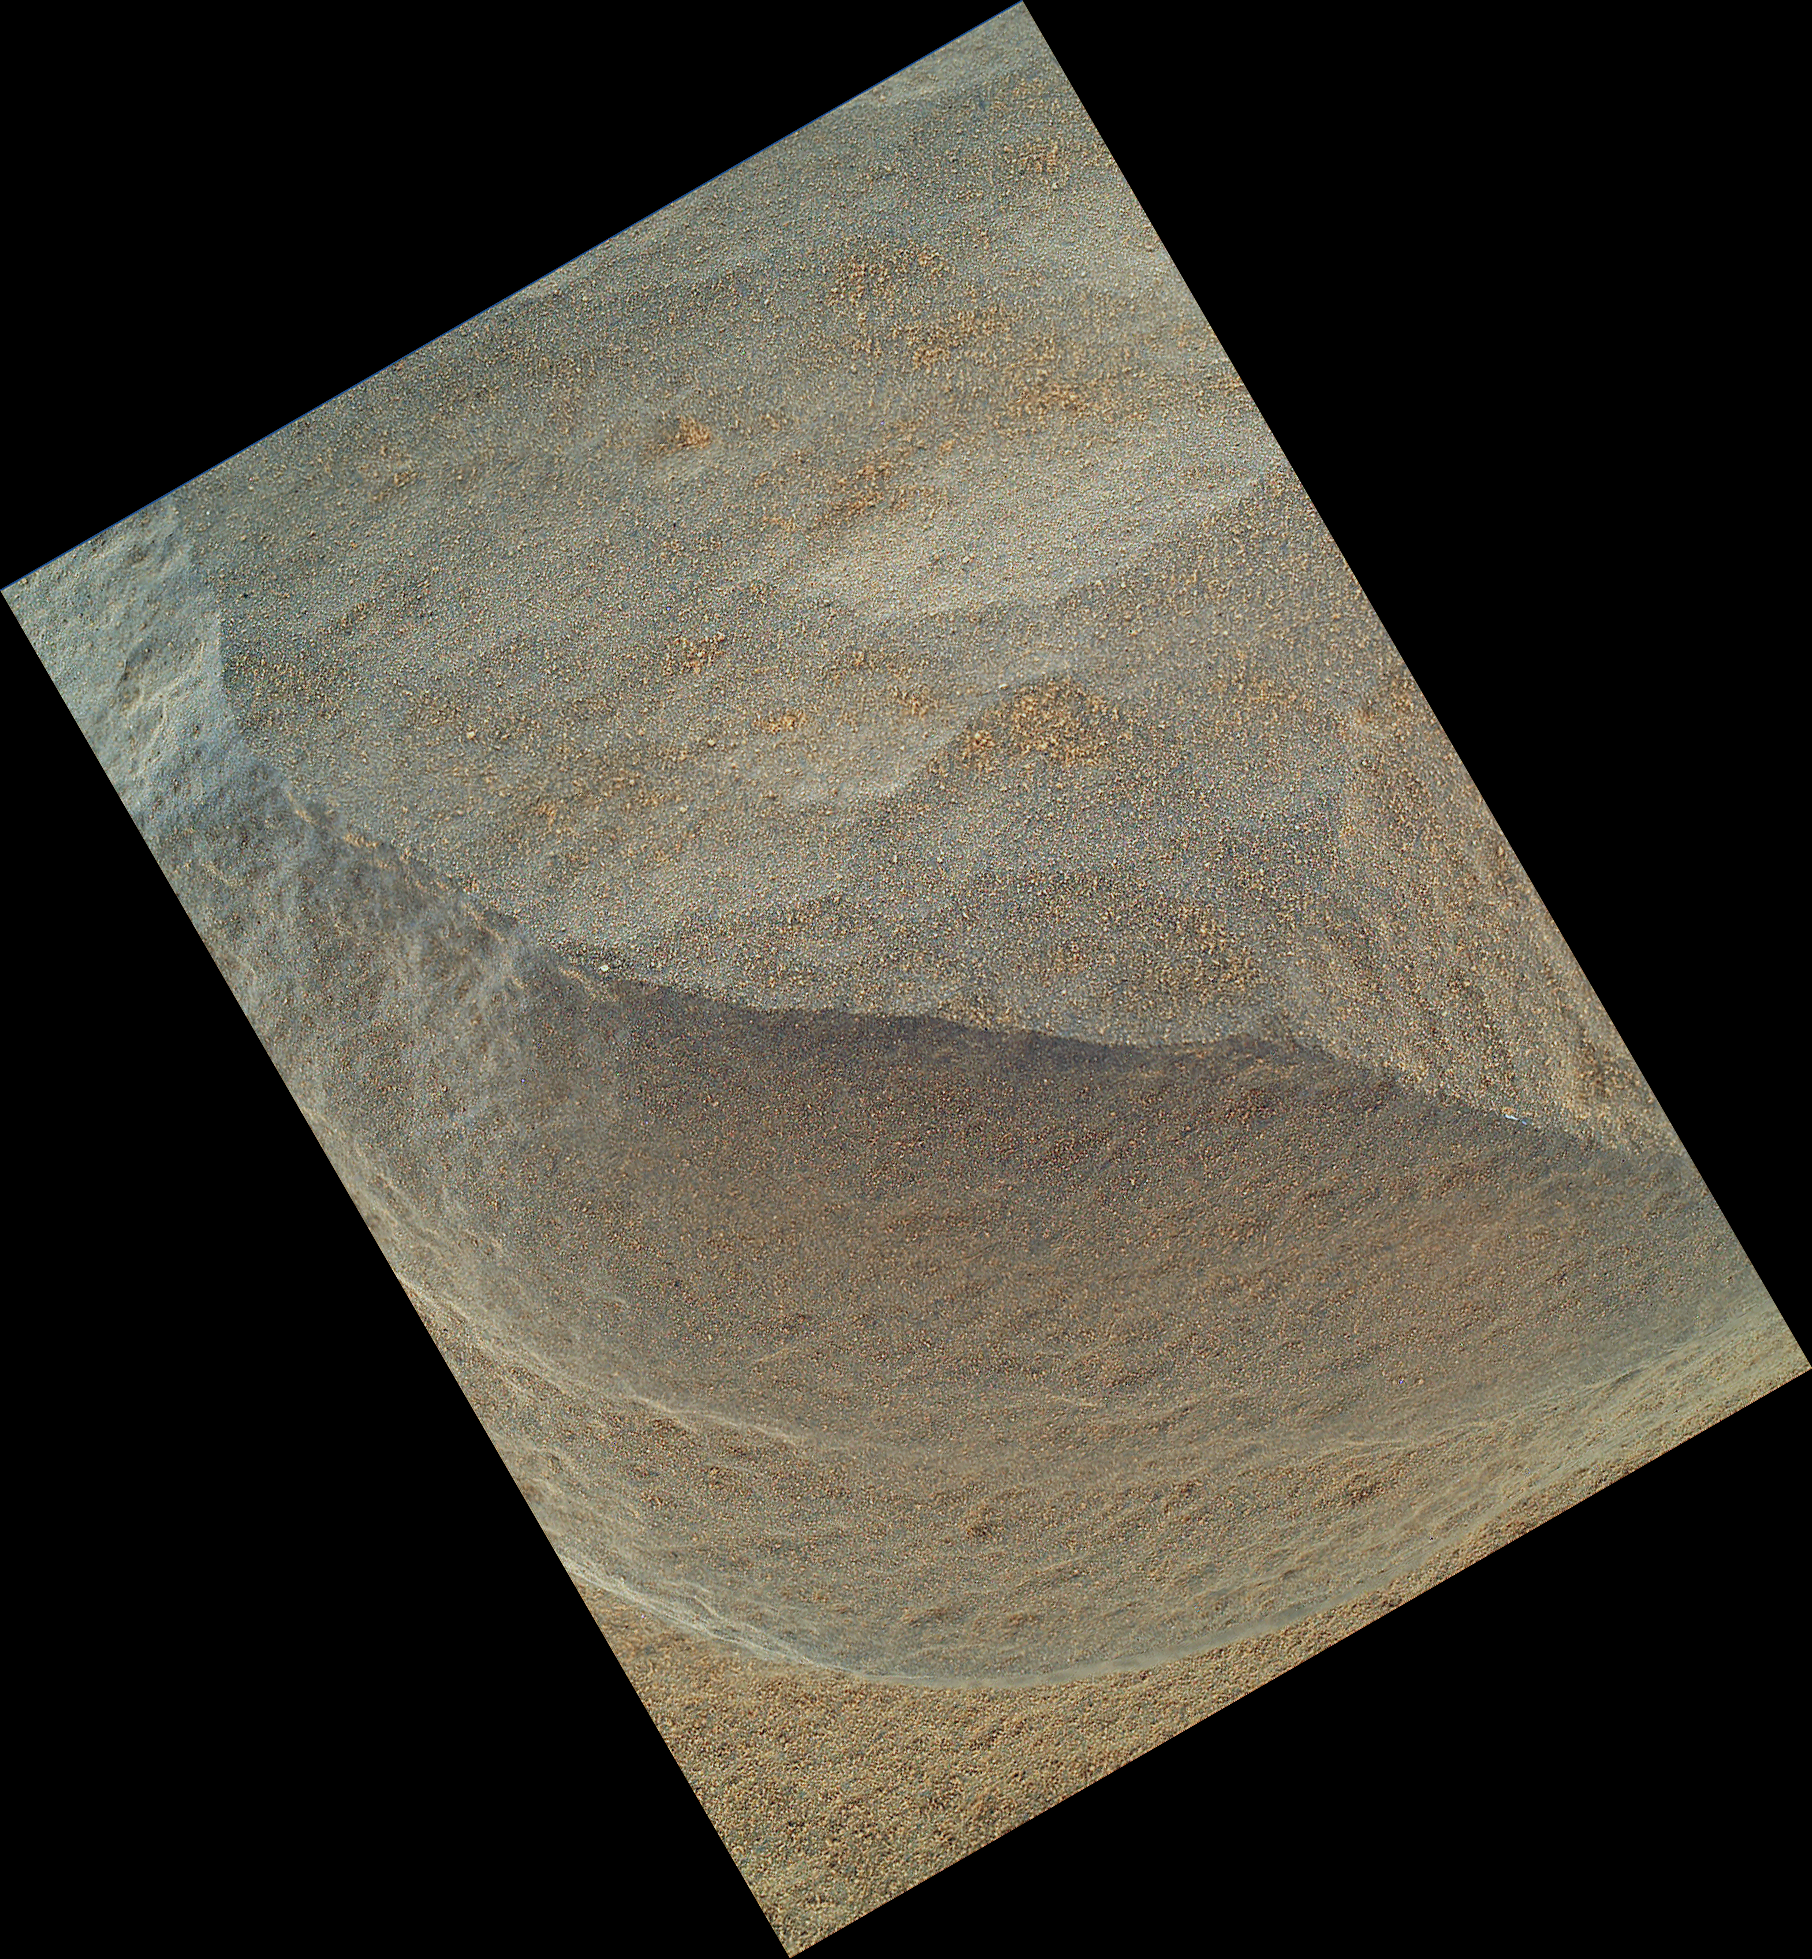

‘Bathurst Inlet’ Rock on Curiosity’s Sol 54, Close-Up View

This is the highest-resolution view that the Mars Hand Lens Imager (MAHLI) on NASA’s Mars rover Curiosity acquired of the top of a rock called “Bathurst Inlet.” The rover’s arm held the camera with the lens only about 1.6 inches (4 centimeters) from the rock. The view covers an area roughly 1.3 inches by 1 inch (3.3 centimeters by 2.5 centimeters). At this distance, the camera provides resolution of 21 microns per pixel. For comparison, the typical resolution in images from the Microscopic Imager cameras on earlier-generation Mars rovers Spirit and Opportunity is about 31 microns per pixel.

This is a merged-focus view combining information from a set of eight images taken by MAHLI at different focus settings during Curiosity’s 54th Martian day, or sol (Sept. 30, 2012). A context image of the top of Bathurst Inlet, taken by MAHLI positioned about seven times farther from the rock (see PIA14762). Curiosity also examined Bathurst Inlet on the same sol with the other science instrument at the end of the rover’s arm, the Alpha Particle X-Ray Spectrometer.

The Bathurst Inlet rock is dark gray and appears to be so fine-grained that MAHLI cannot resolve grains or crystals in it. This means that the grains or crystals, if there are any at all, are smaller than about 80 microns in size. Some windblown sand-sized grains or dust aggregates have accumulated on the surface of the rock.

MAHLI can do focus merging onboard. The full-frame versions of the eight separate images that were combined into this view were not even returned to Earth — just the thumbnail versions. Merging the images onboard reduces the volume of data that needs to be downlinked to Earth.

JPL manages the Mars Science Laboratory/Curiosity for NASA’s Science Mission Directorate in Washington. The rover was designed, developed and assembled at JPL, a division of the California Institute of Technology in Pasadena.

Credit: NASA/JPL-Caltech/Malin Space Science Systems